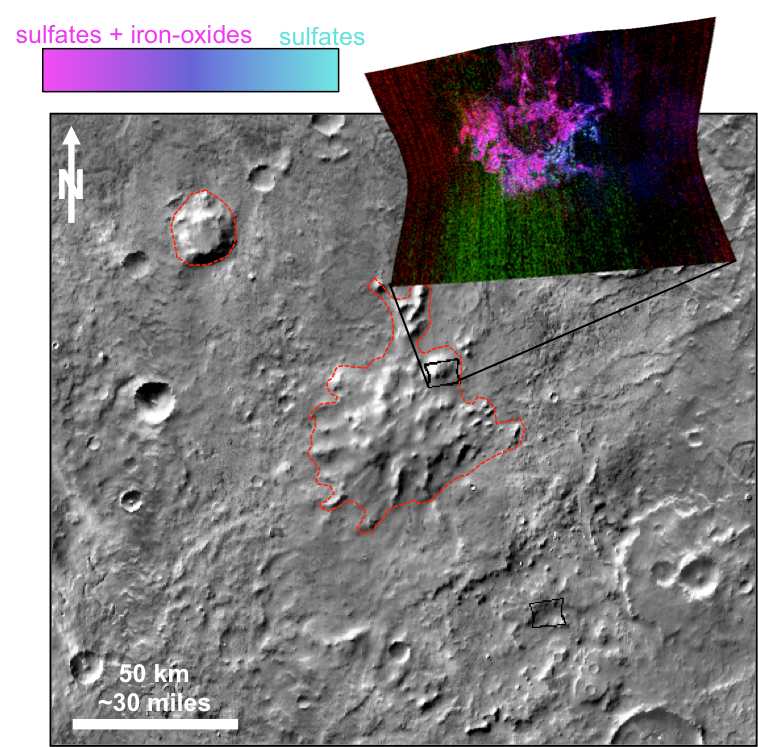

Evidence Builds for Old Under-Ice Volcanoes on Mars

This graphic illustrates where Mars mineral-mapping from orbit has detected a few minerals — sulfates (blue) and iron oxides (pink) — that can indicate where a volcano erupted beneath an ice sheet.

The site is far from any ice sheet on modern Mars, in oddly textured terrain where the shapes of flat-topped mountains had previously been recognized as a possible result of ancient subglacial volcanism. Researchers used the Compact Reconnaissance Imaging Spectrometer for Mars (CRISM) to check surface composition in the area, and their findings strengthen the evidence for volcanic eruptions that burst through a cover of ice.

These mountains are in a region called Sisyphi Montes. In this graphic, the base image shows a portion of the region about 130 miles (230 kilometers) across, centered at 17.73 degrees east longitude, 63.46 degrees south latitude. Red outlines indicate possible subglacial volcanic structures. CRISM data are presented in the overlay box at upper right, with an indication of the ground area covered by this CRISM observation. The color key at upper left shows how the spectrometer data correspond to presence of sulfates and iron oxide minerals, which are characteristic of subglacial volcanism sites on Earth.

The base map uses imaging from the Thermal Imaging System (THEMIS) camera on NASA’s Mars Odyssey orbiter. CRISM is one of six instruments on NASA’s Mars Reconnaissance Orbiter.

Building and operating CRISM has been led by Johns Hopkins University Applied Physics Laboratory, Laurel, Maryland. THEMIS was supplied by and is operated by Arizona State University, Tempe. NASA’s Jet Propulsion Laboratory, a division of the California Institute of Technology in Pasadena, manages the Mars Reconnaissance Orbiter and Mars Odyssey projects for NASA’s Science Mission Directorate, Washington. Lockheed Martin Space Systems, Denver, built both orbiters.

Credit: NASA/JPL-Caltech/JHUAPL/ASU